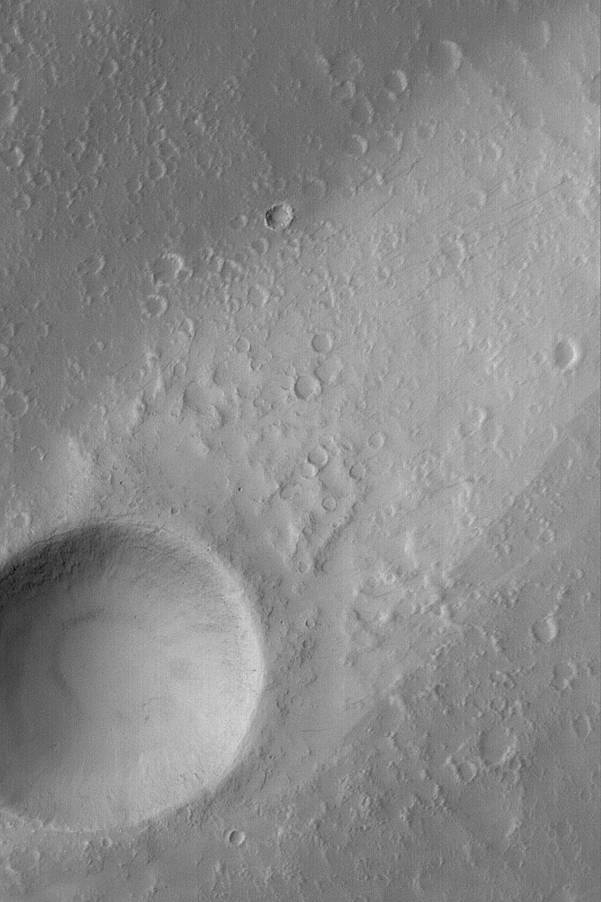

Elysium Mons Wind Streak

MGS MOC Release No. MOC2-556, 26 November 2003

This Mars Global Surveyor (MGS) Mars Orbiter Camera (MOC) image shows a wind streak formed behind a meteor impact crater on the lower north flank of the volcano, Elysium Mons. Winds blow down the volcano slope, toward the northeast (toward upper right), causing a tail of uneroded dust to be captured behind the crater. Thin, filamentary dark streaks (resembling pencil scratches in this image) can be seen on the surface of the bright wind streak; these may have formed by disruption of surface dust by passing dust devils. This picture is located near 27.7°N, 212.7°W. The image covers an area 3 km (1.9 mi) wide, and is illuminated by sunlight from the left.

Credit: NASA/JPL/Malin Space Science Systems